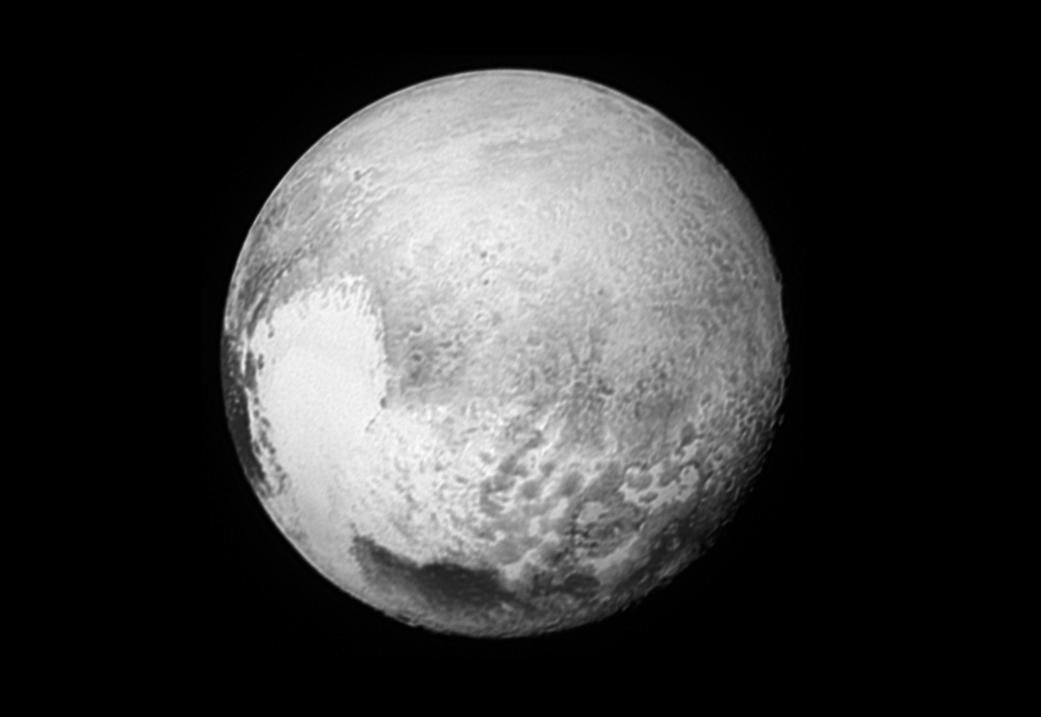

Mapping Pluto’s ‘Broken Heart’

In addition to transmitting new high-resolution images and other data on the familiar close-approach hemispheres of Pluto and Charon, NASA’s New Horizons spacecraft is also returning images — such as this one — to improve maps of other regions.

This image was taken by the New Horizons Long Range Reconnaissance Imager (LORRI) on the morning of July 13, 2015, from a range of 1.03 million miles (1.7 million kilometers) and has a resolution of 5.1 miles (8.3 kilometers) per pixel. It provides fascinating new details to help the science team map the informally named Krun Macula (the prominent dark spot at the bottom of the image) and the complex terrain east and northeast of Pluto’s “heart” (Tombaugh Regio). Pluto’s north pole is on the planet’s disk at the 12 o’clock position of this image.

The Johns Hopkins University Applied Physics Laboratory in Laurel, Maryland, designed, built, and operates the New Horizons spacecraft, and manages the mission for NASA’s Science Mission Directorate. The Southwest Research Institute, based in San Antonio, leads the science team, payload operations and encounter science planning. New Horizons is part of the New Frontiers Program managed by NASA’s Marshall Space Flight Center in Huntsville, Alabama

Credit: NASA/Johns Hopkins University Applied Physics Laboratory/Southwest Research Institute